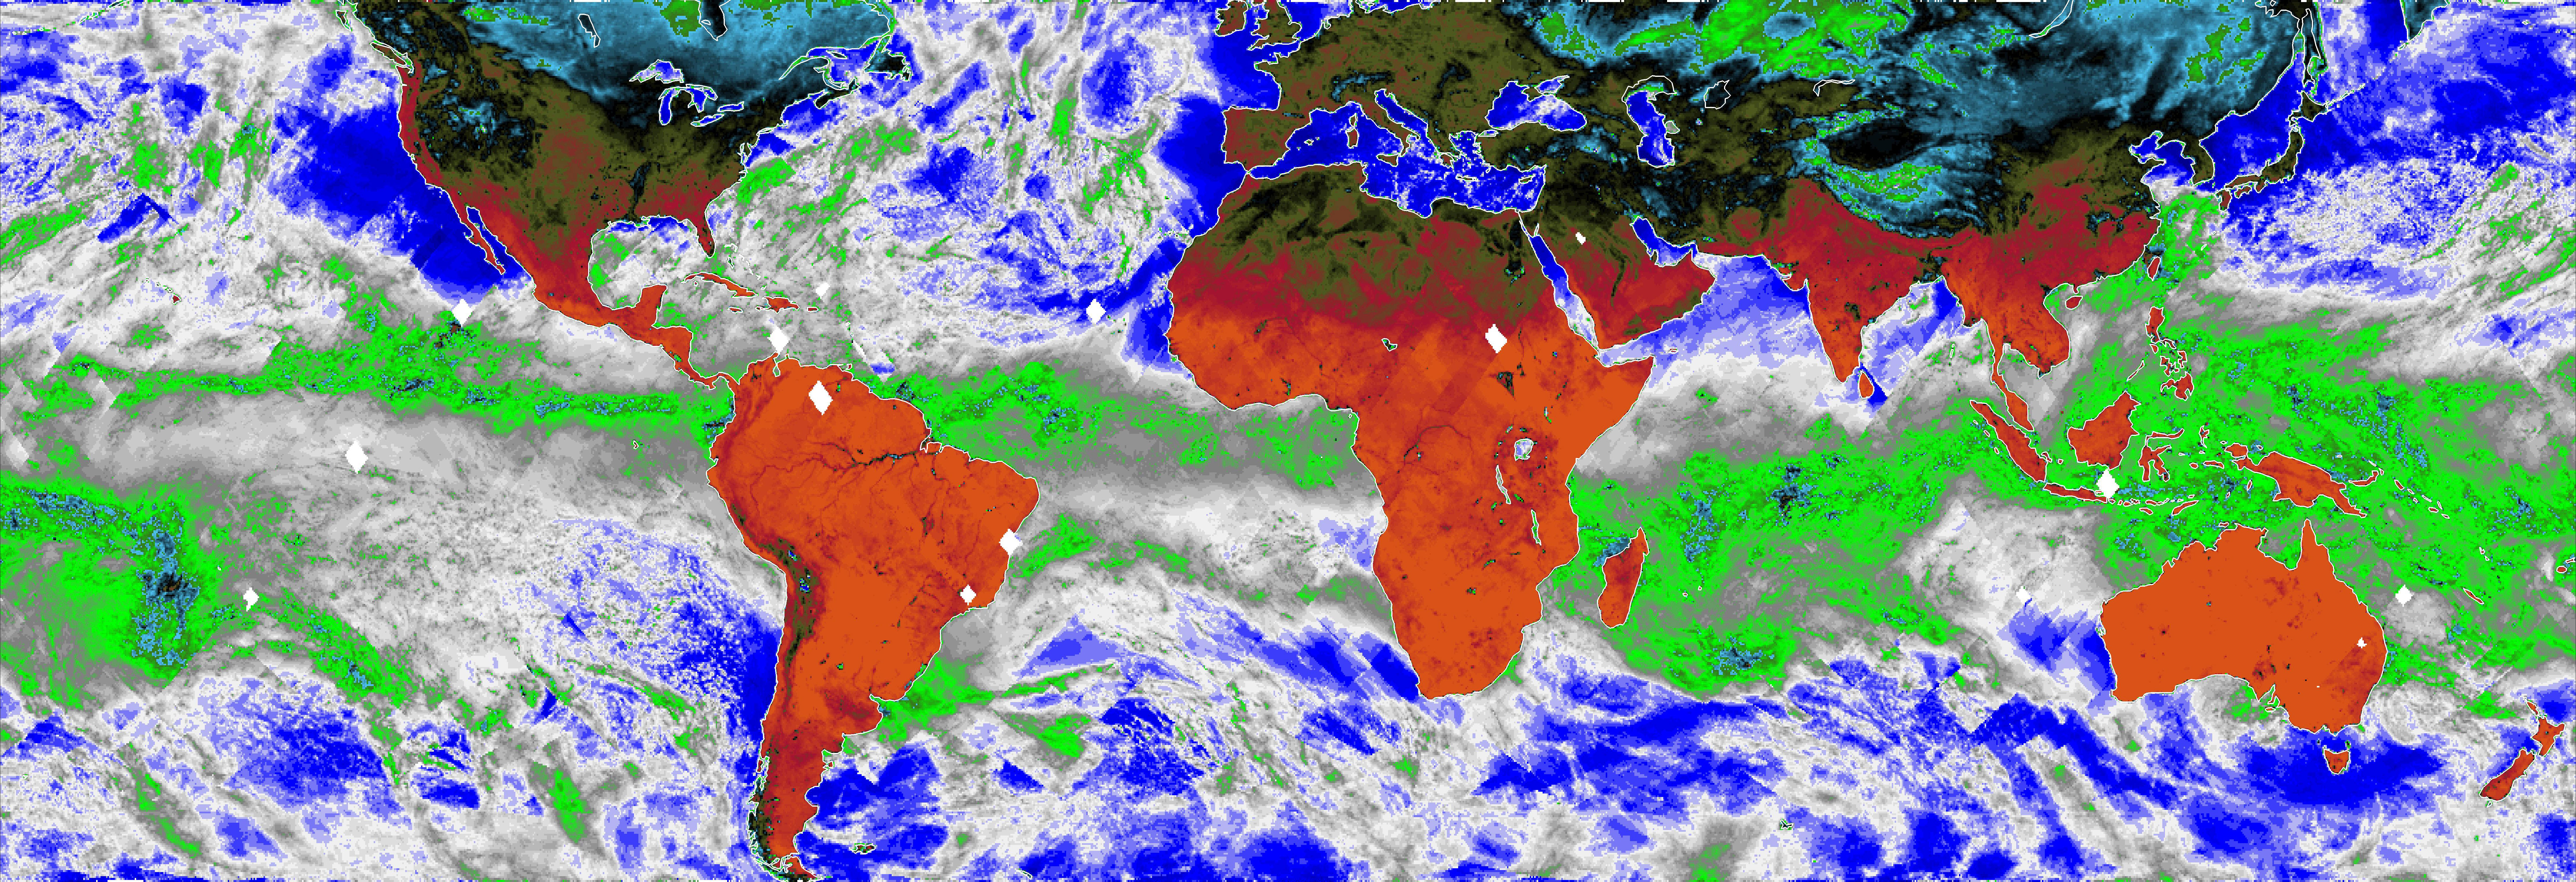

COWVR’s New Map

This map, made using the Compact Ocean Wind Vector Radiometer (COWVR) instrument’s observations from Jan. 16 to 23, 2022, shows Earth’s microwave emissions at a frequency of 34 gigahertz. This frequency provides information on the strength of winds at the ocean surface, the amount of water in clouds, and the amount of water vapor in the atmosphere. Green and white indicate higher water vapor and clouds, while dark blue over the ocean indicates drier air and clear sky. Typical weather patterns for January, such as tropical moisture and rain (the green band stretching across the center of the map), are visible.

Designed and built at NASA’s Jet Propulsion Laboratory in Southern California, COWVR is a technology demonstration aboard the International Space Station.

Credit: NASA/JPL-Caltech